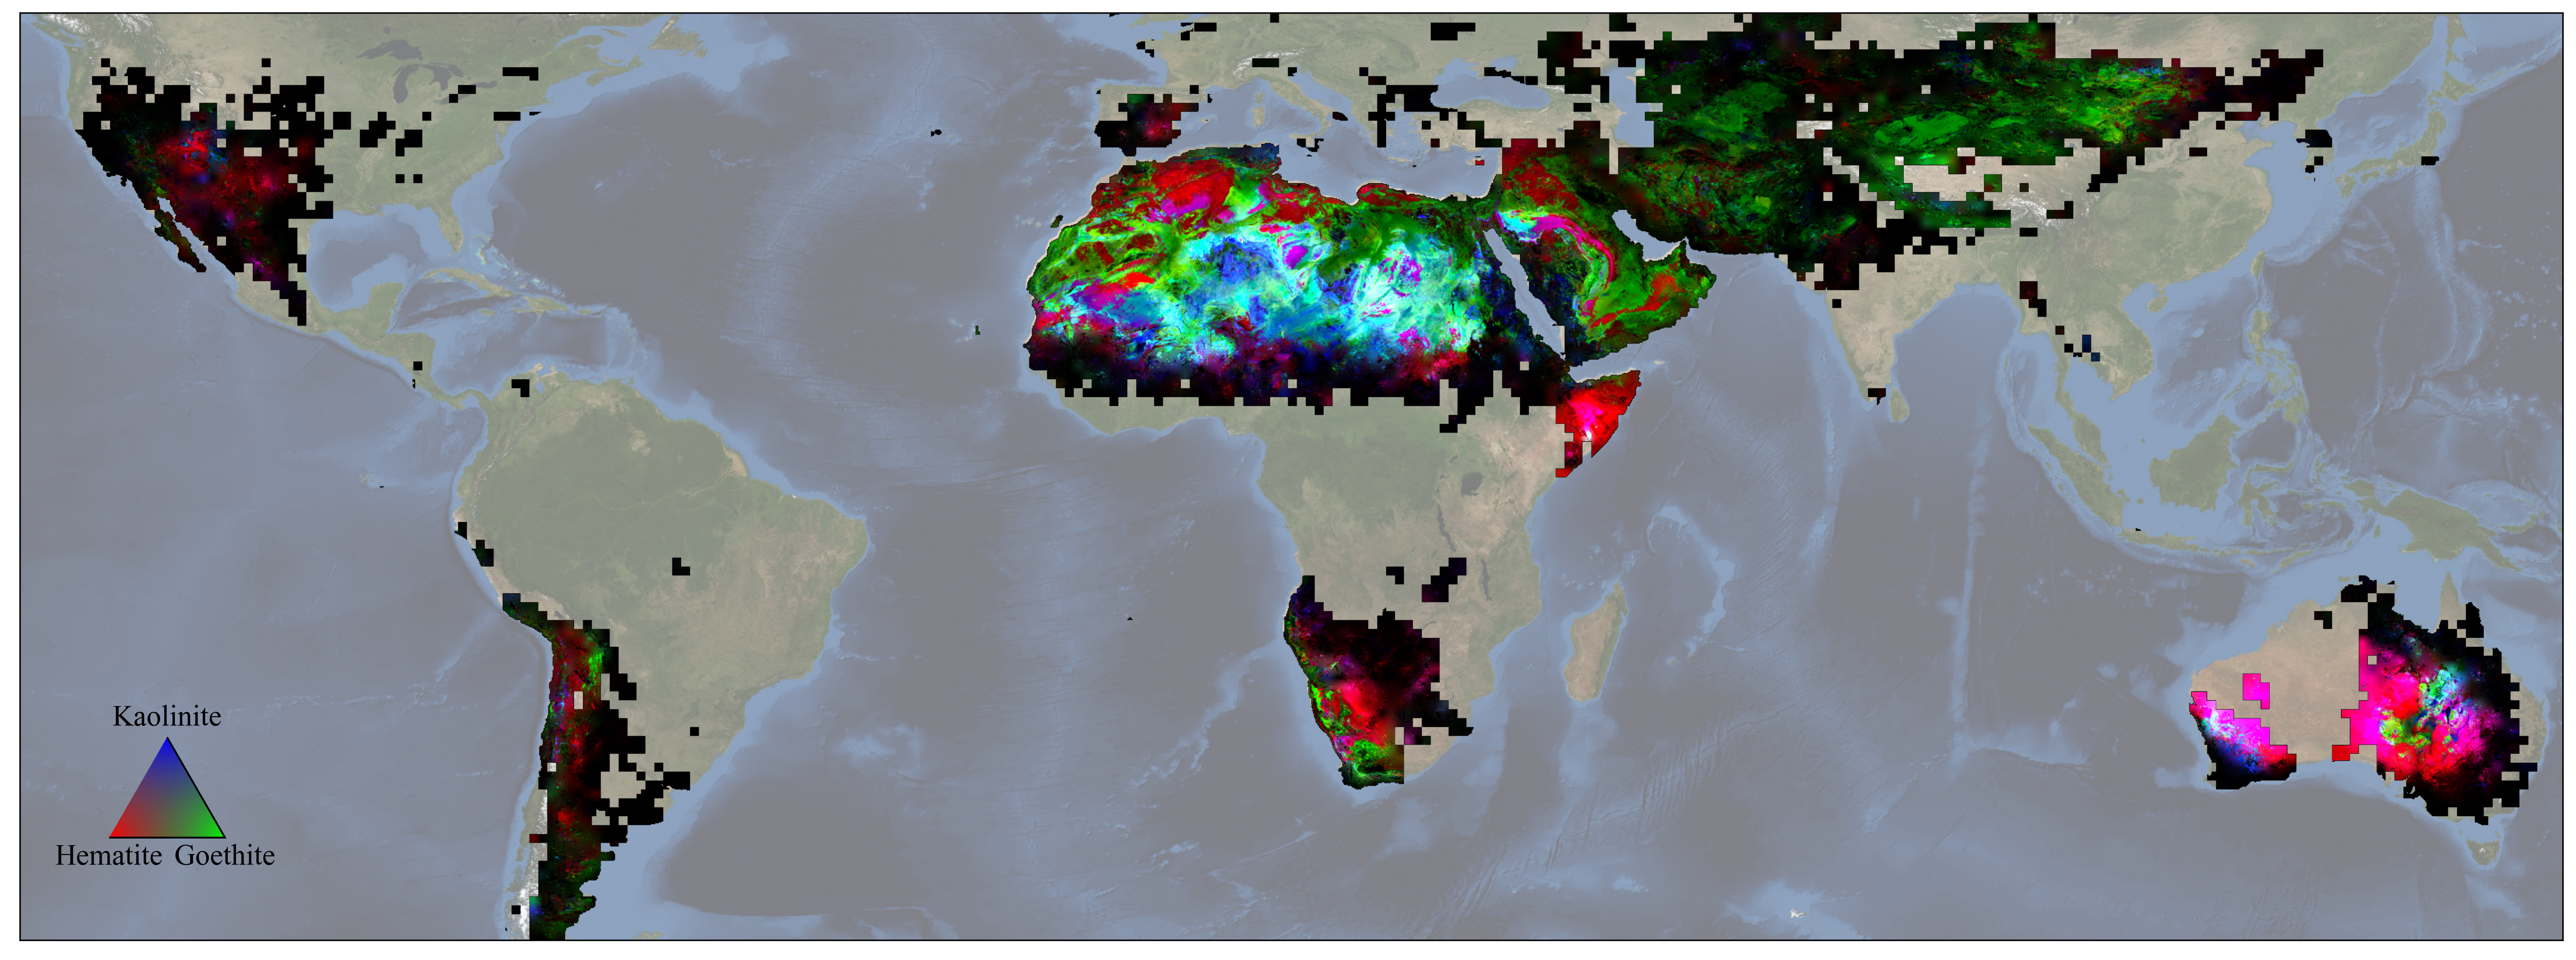

NASA’s EMIT Mission Produces Maps of Arid Region Surface Minerals

Scientists on NASA’s EMIT mission used data from its powerful imaging spectrometer, developed at the agency’s Jet Propulsion Laboratory, to map the presence and geographic distributions of three key minerals in the planet’s arid regions. The three substances – hematite, goethite, and kaolinite – are thought to have an effect on atmospheric and surface temperatures when wind lofts them into the air, forming dust storms.

The data, collected over the course of a year ending in November 2023, was used to create this map. Red represents hematite, green goethite, and blue kaolinite. Magenta indicates regions with hematite and kaolinite, while yellow shows areas that hematite and goethite, and cyan signifies locations with goethite and kaolinite. White indicates the presence of all three, and black signifies portions of the study area that contain none of them.

In total, EMIT – short for the Earth Surface Mineral Dust Source Investigation – is mapping 10 minerals as part of its prime mission. In addition to hematite, goethite, and kaolinite, it is also monitoring illite, vermiculite, calcite, dolomite, montmorillonite, chlorite, and gypsum.

Launched to the International Space Station in July 2022, EMIT was developed in response to the need for more detailed surface mineral composition information to advance climate science. Researchers know that darker, iron oxide-rich substances, such as hematite and goethite, absorb the Sun’s energy and warm the surrounding air, while non-iron-based, whiter substances like kaolinite reflect light and heat, cooling the air.

Whether those effects have a net warming or cooling impact, however, has remained uncertain. The missing piece has been the composition – the color, essentially – of the surface in the places dust typically originates. To date, the mission has captured more than 55,000 “scenes” – 50-by-50-mile (80-by-80-kilometer) images of the surface – in its study area, which includes arid regions within a 6,900-mile-wide (11,000-kilometer-wide) belt between 51.6 degrees north and south latitude.

Figure A is a close-up of a portion of the map, focusing on the presence and distribution of hematite, goethite, and kaolinite in North Africa, including the Sahara, and the Arabian Peninsula.

EMIT was selected from the Earth Venture Instrument-4 solicitation under the Earth Science Division of NASA’s Science Mission Directorate and was developed at JPL, which is managed for NASA by Caltech in Pasadena, California. It launched aboard a SpaceX Dragon resupply spacecraft from NASA’s Kennedy Space Center in Florida on July 14, 2022. The instrument’s data is being delivered to the NASA Land Processes Distributed Active Archive Center (DAAC) for use by other researchers and the public.

Credit: NASA/JPL-Caltech